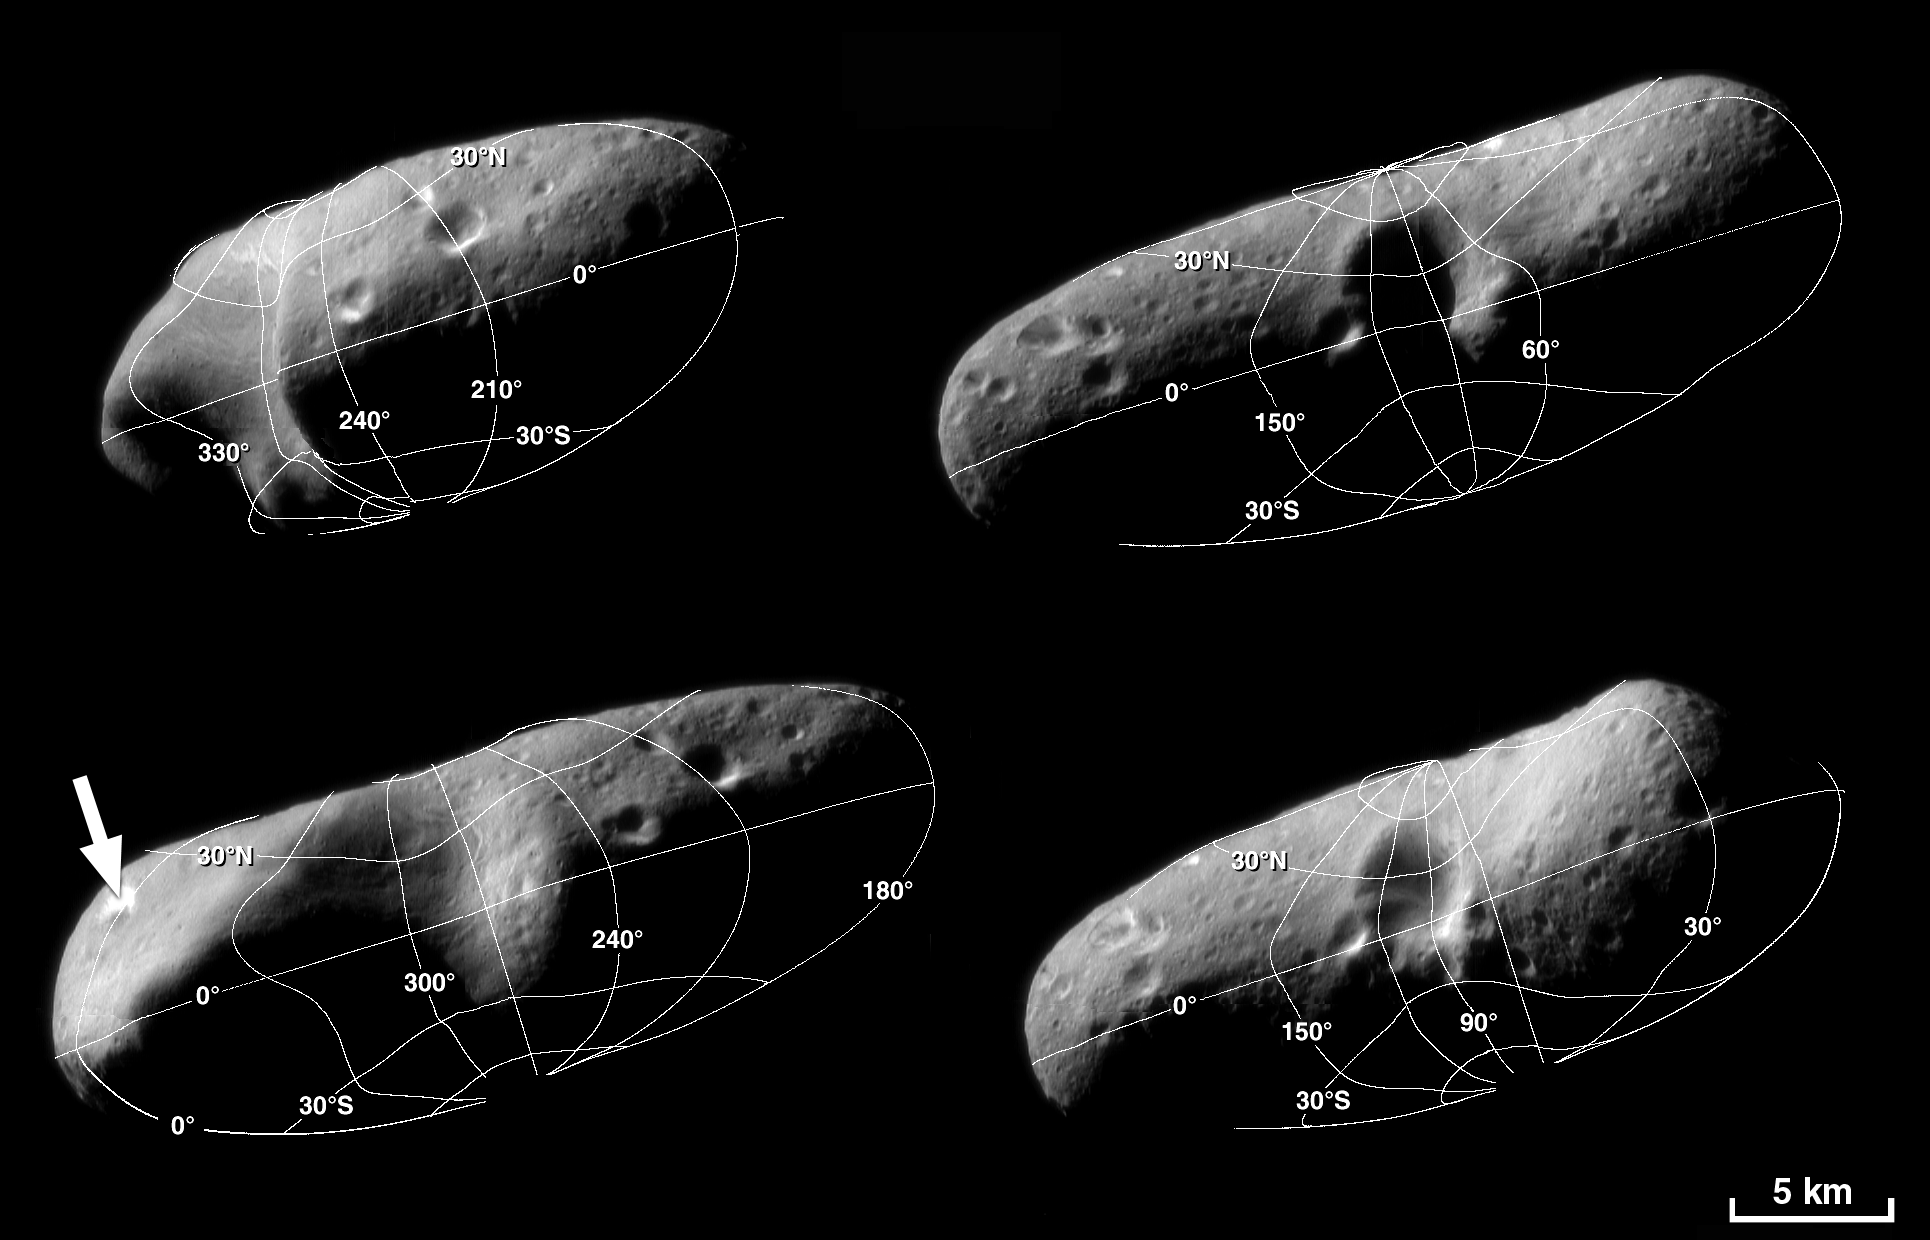

A Road map for Eros

These four image mosaics of Eros illustrate the reference system the NEAR team uses to locate points on the asteroid’s surface. Choosing from a variety of systems, the team members use latitude and longitude as their directional guide.

Latitude is the angle between the equatorial plane and a line connecting the surface point with the center of the body. By convention, the north pole is +90 degrees, the equator is 0 degrees, and the south pole is -90 degrees. Longitude is the angle around the rotational axis separating the point on the surface from the “prime meridian.” The prime meridian selected by NEAR scientists is drawn though a large, bright crater at one end of Eros (indicated by an arrow in the lower left mosaic).

Again by convention, “west longitude” is used for most planetary bodies, including Eros, and it increases west from the prime meridian.

Built and managed by The Johns Hopkins University Applied Physics Laboratory, Laurel, Maryland, NEAR was the first spacecraft launched in NASA’s Discovery Program of low-cost, small-scale planetary missions. See the NEAR web page at http://near.jhuapl.edu/ for more details.

Credit: NASA/JPL/JHUAPL